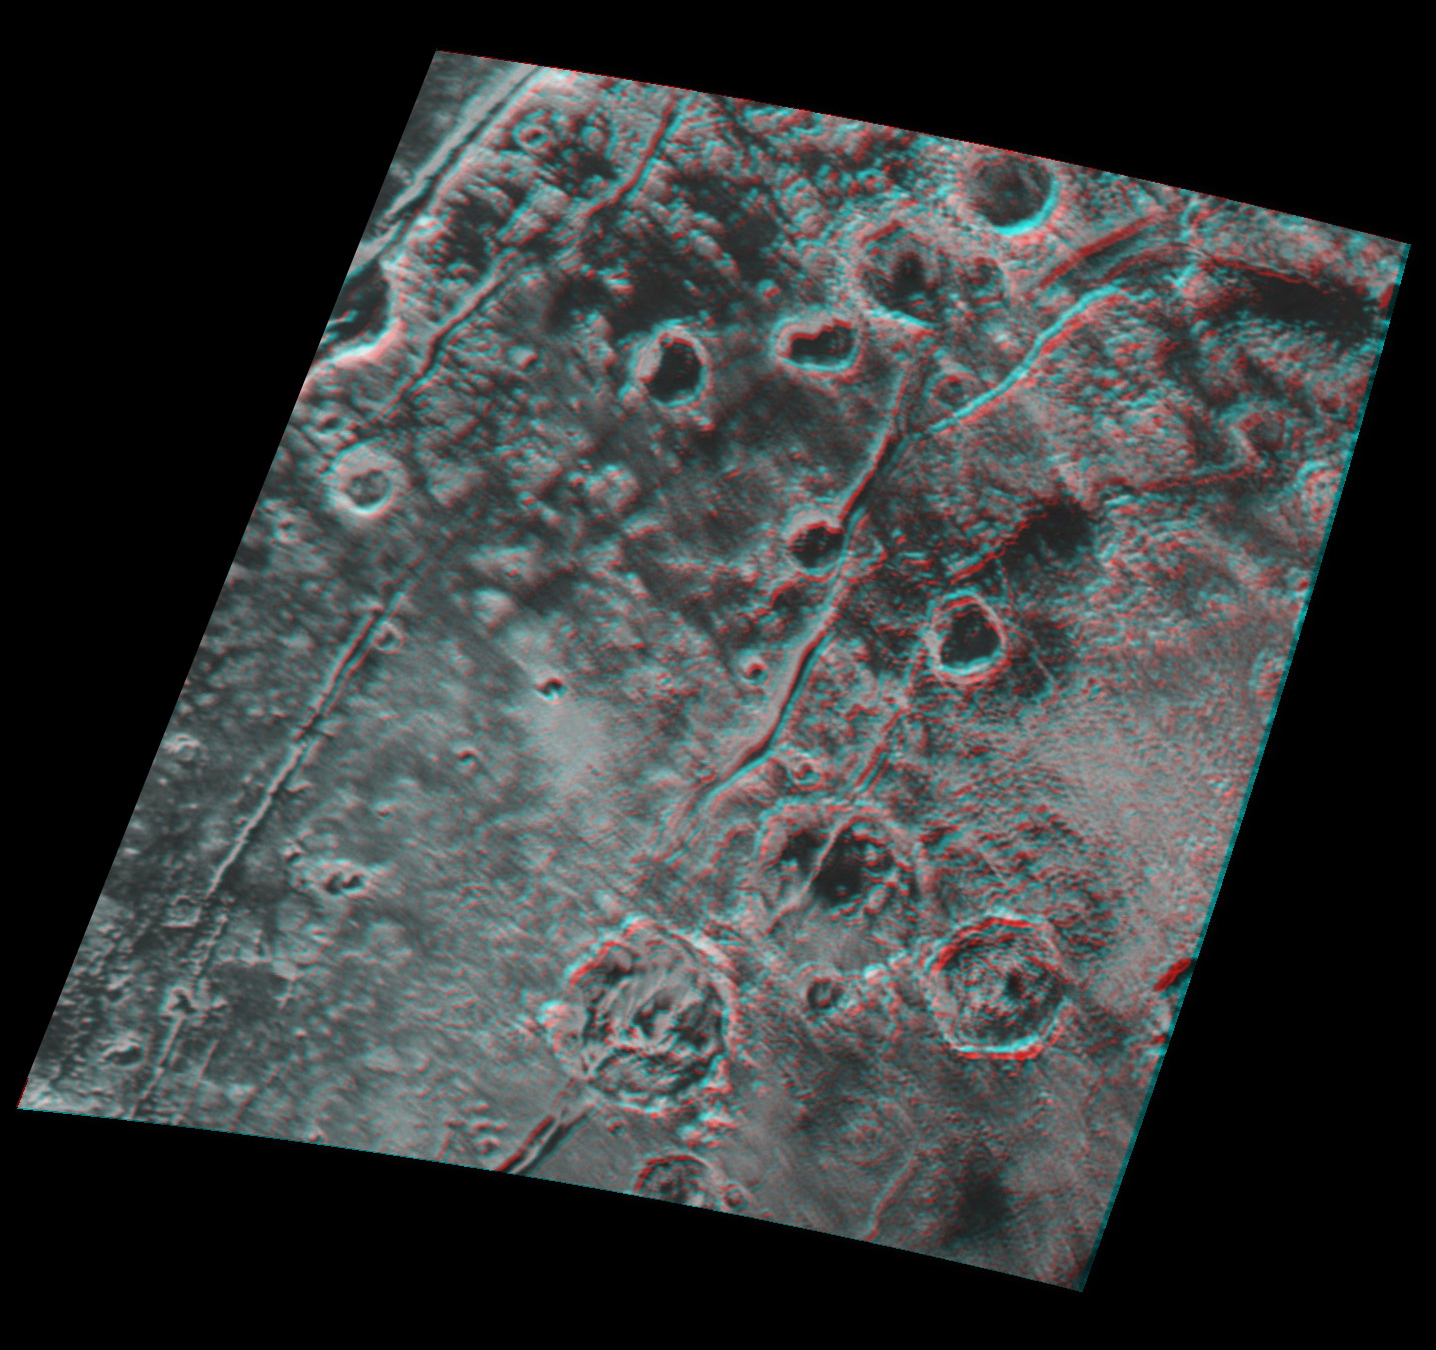

Pluto in 3-D

Context Figure

Global stereo mapping of Pluto’s surface is now possible, as images taken from multiple directions are downlinked from NASA’s New Horizons spacecraft. Stereo images will eventually provide an accurate topographic map of most of the hemisphere of Pluto seen by New Horizons during the July 14 flyby, which will be key to understanding Pluto’s geological history.

This example, which requires red/blue stereo glasses for viewing, shows a region 180 miles (300 kilometers) across, centered near longitude 130 E, latitude 20 N (the red square in the global context image). North is to the upper left. The image shows an ancient, heavily cratered region of Pluto, dotted with low hills and cut by deep fractures, which indicate extension of Pluto’s crust.

Analysis of these stereo images shows that the steep fracture in the upper left of the image is about 1 mile (1.6 kilometers) deep, and the craters in the lower right part of the image are up to 1.3 miles (2.1 km) deep. Smallest visible details are about 0.4 miles (0.6 kilometers) across.

The Johns Hopkins University Applied Physics Laboratory in Laurel, Maryland, designed, built, and operates the New Horizons spacecraft, and manages the mission for NASA’s Science Mission Directorate. The Southwest Research Institute, based in San Antonio, leads the science team, payload operations and encounter science planning. New Horizons is part of the New Frontiers Program managed by NASA’s Marshall Space Flight Center in Huntsville, Alabama.

Credit: NASA/Johns Hopkins University Applied Physics Laboratory/Southwest Research Institute